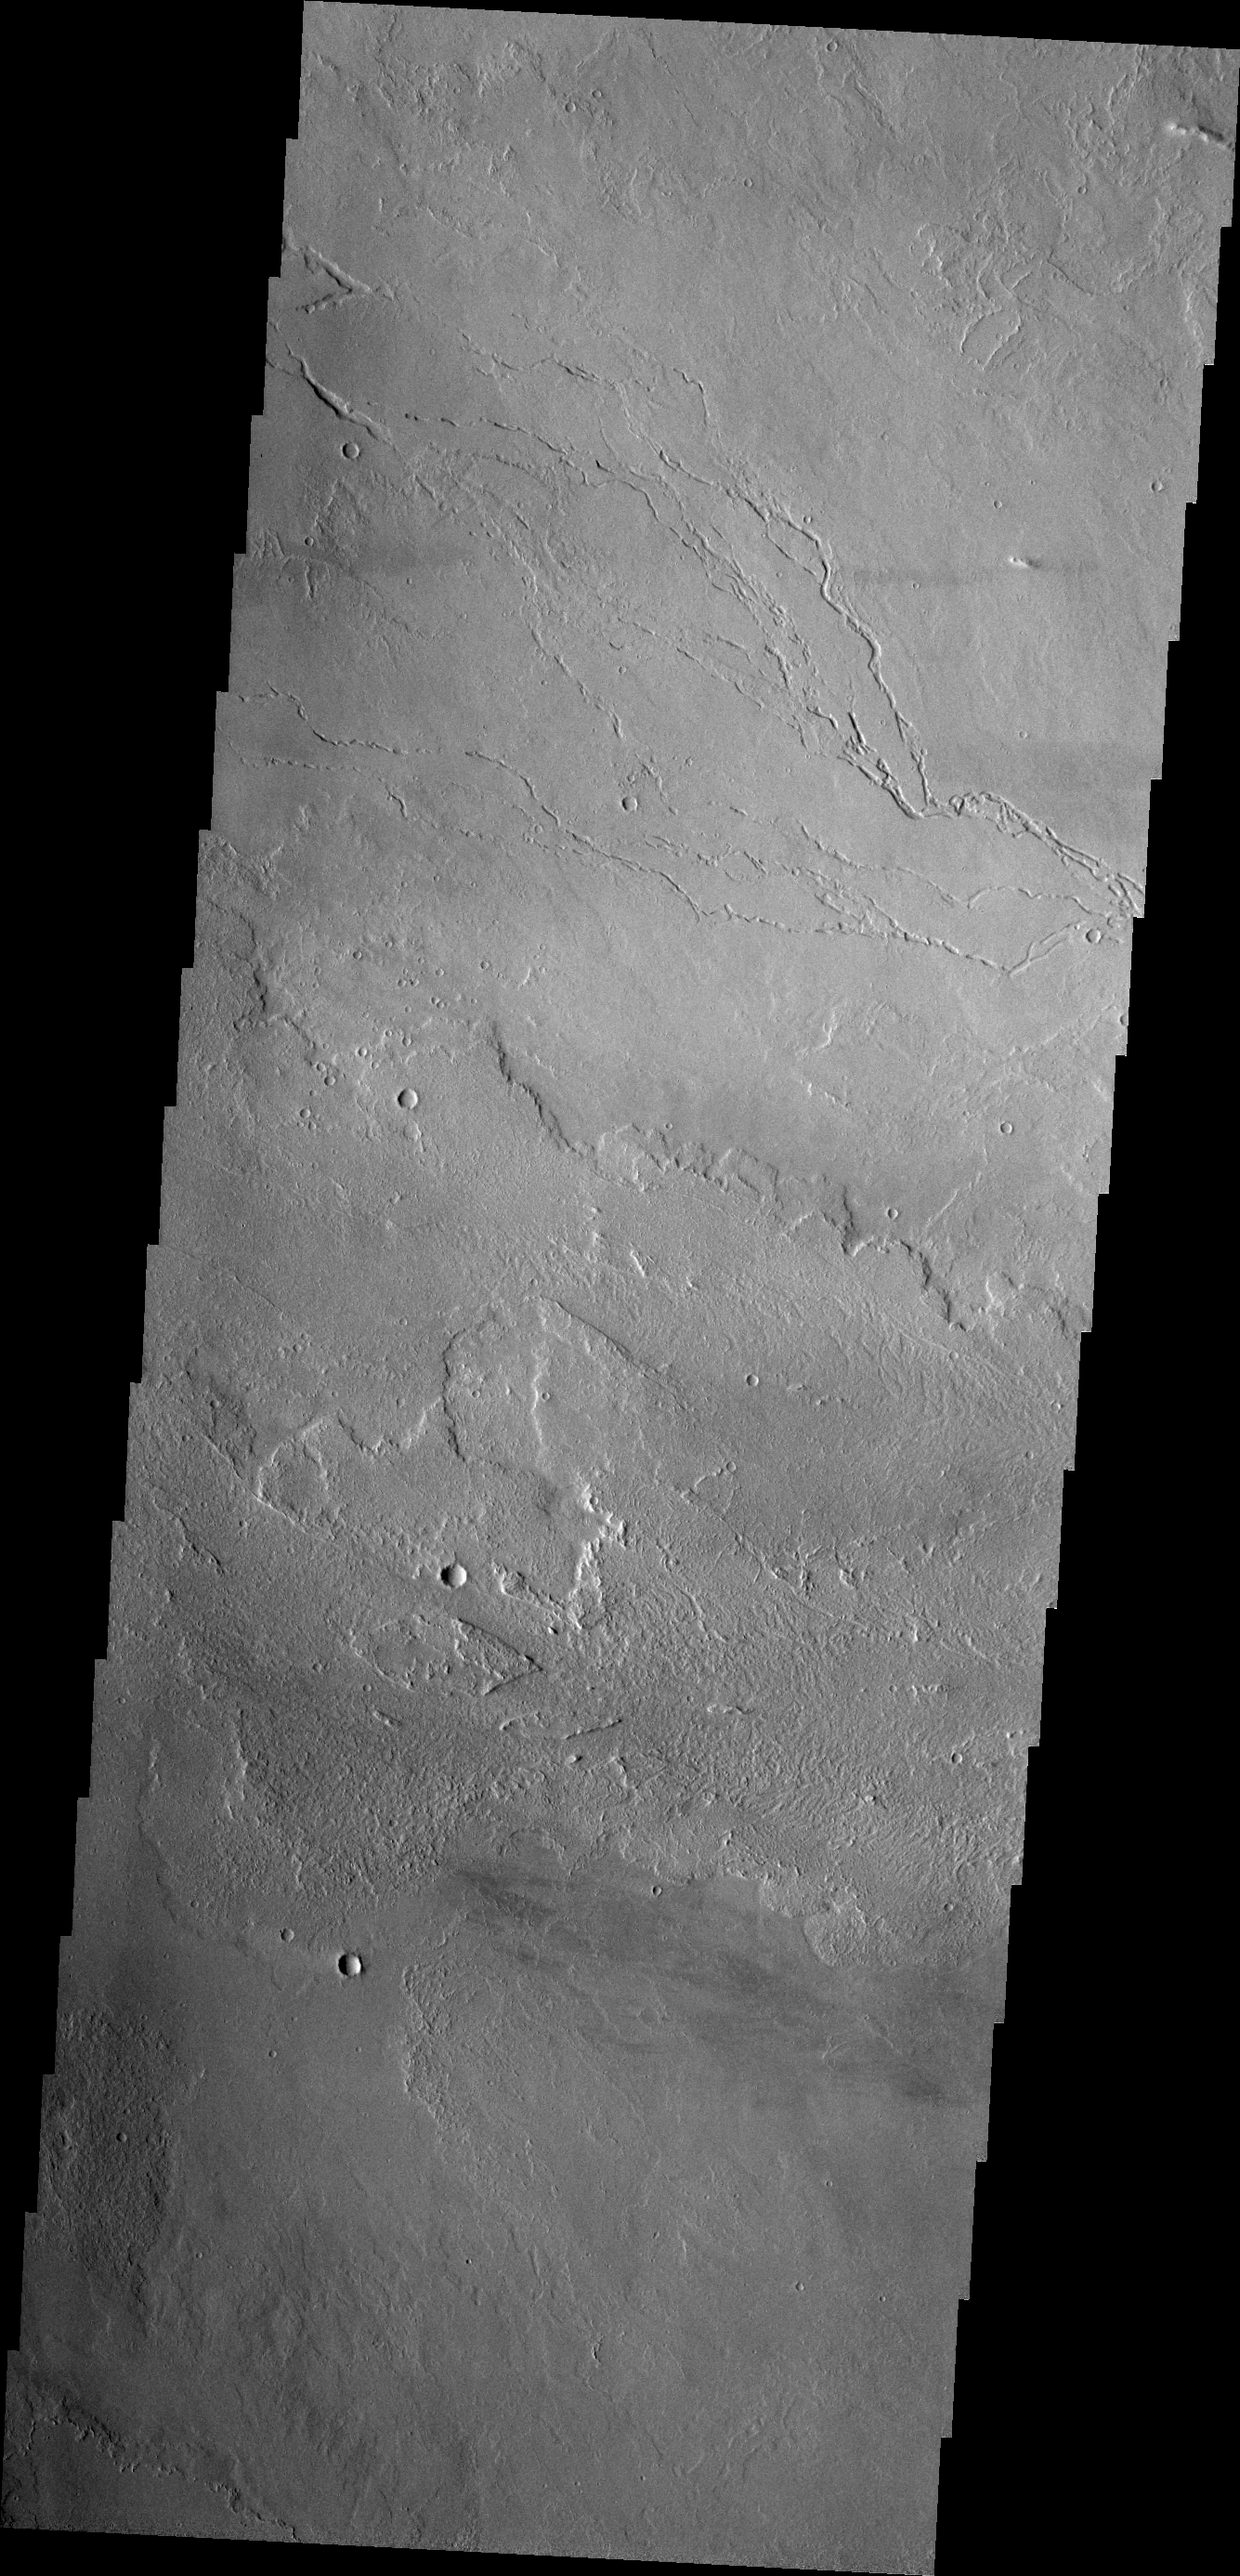

Lava Channels

Today’s VIS image shows lava channels east of Olympus Mons.

Credit: NASA/JPL/ASU